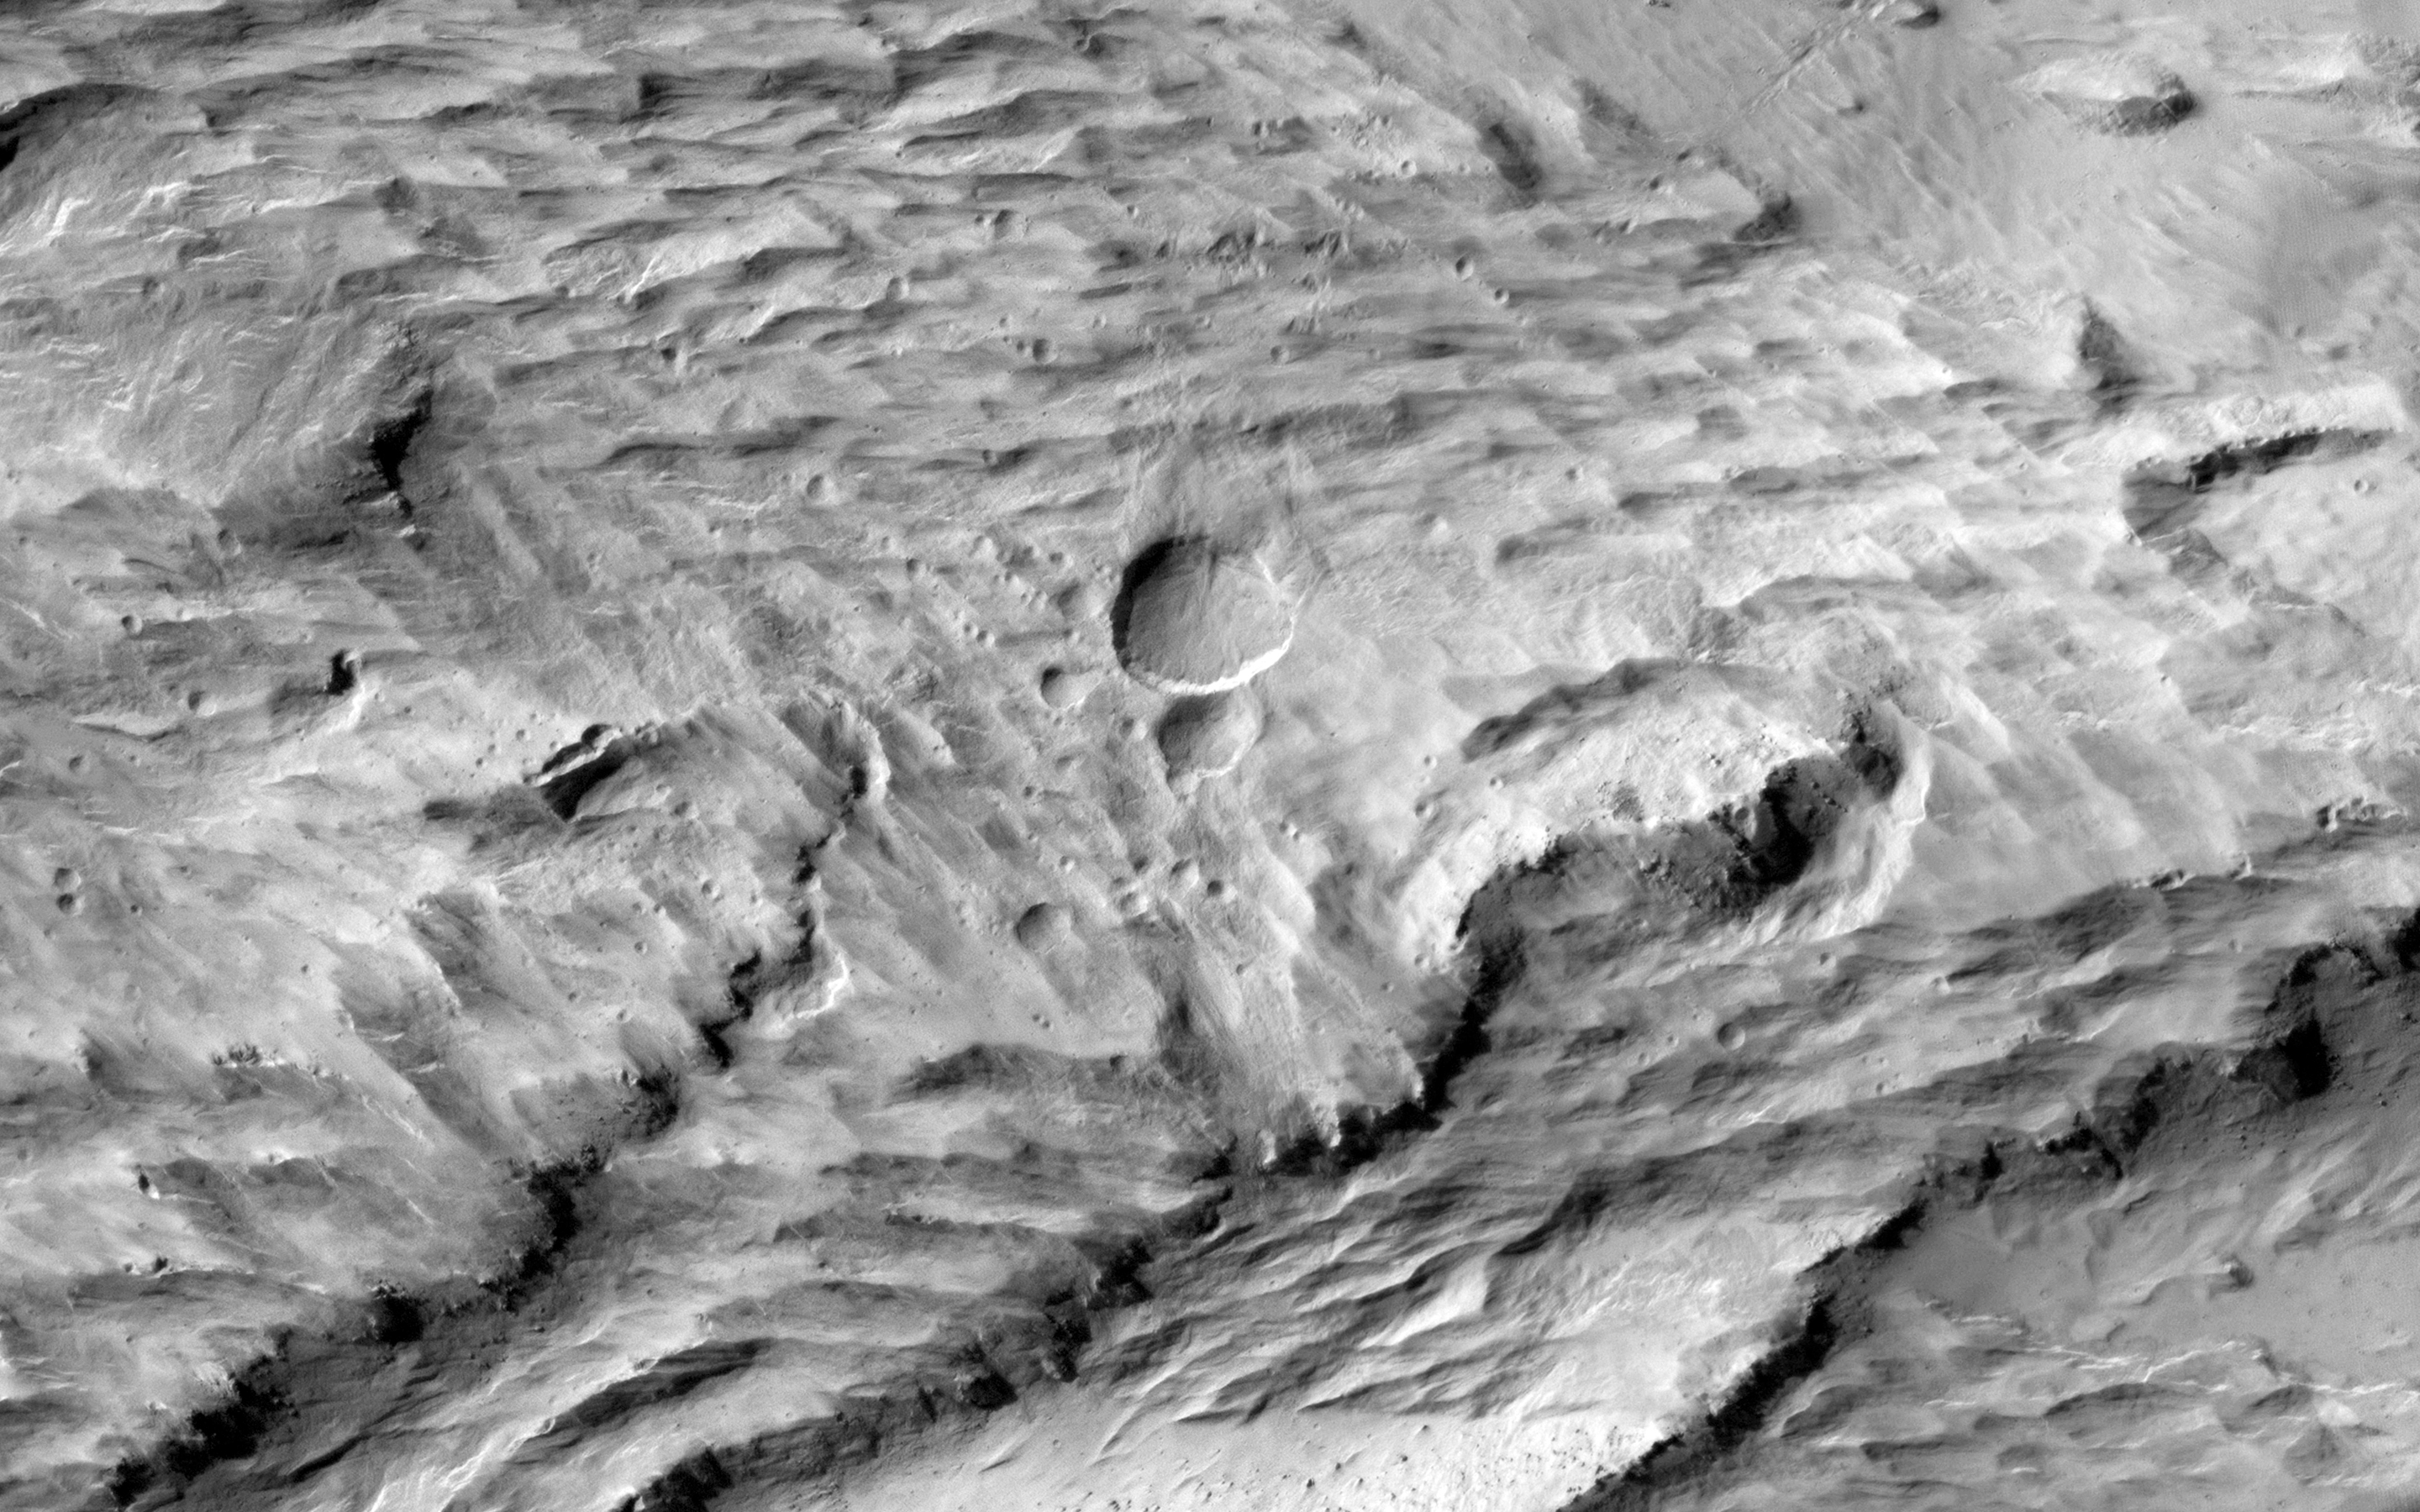

Global Eyes on an Impact Prize

On 20 March 2014, a dark spot on the surface Mars, about 5 miles (8 kilometers) in diameter was seen for the first time in low-resolution (approximately 1 kilometer) imaging from the Mars Color Imager (MARCI) camera on Mars Reconnaissance Orbiter (MRO). Because MARCI sees essentially the whole planet every day, the sudden appearance of a dark spot was of note.

To follow up, the Context Camera (CTX) obtained a high resolution picture of the area in question in early April. Before and after imaging revealed two new large impact craters within the blast zone. At 6 meters per pixel, CTX can detect the dark blast locations but usually cannot resolve the crater that formed the blast, because most fresh impact craters are only a few meters across.

This is where the high resolution of HiRISE comes in: our camera was able to show the fine surface details within the blast zone. The largest of the new craters, appears slightly asymmetric in shape, and measures 159 x 143 feet (48.5 x 43.5 meters) in diameter, making it the largest new crater detected on Mars by MRO to date. Both HiRISE and CTX images also show numerous, new, small landslides within the blast zone.

All of these coordinated observations also demonstrate how different teams on the same spacecraft can work together to examine interesting features in greater detail.

Note: a newer image of this area, is also available and has an anaglyph.

See more images at JPL News Release 2014-162.

HiRISE is one of six instruments on NASA’s Mars Reconnaissance Orbiter. The University of Arizona, Tucson, operates HiRISE, which was built by Ball Aerospace & Technologies Corp., Boulder, Colorado. NASA’s Jet Propulsion Laboratory, a division of the California Institute of Technology in Pasadena, manages the Mars Reconnaissance Orbiter Project for NASA’s Science Mission Directorate, Washington.

Credit: NASA/JPL-Caltech/Univ. of Arizona